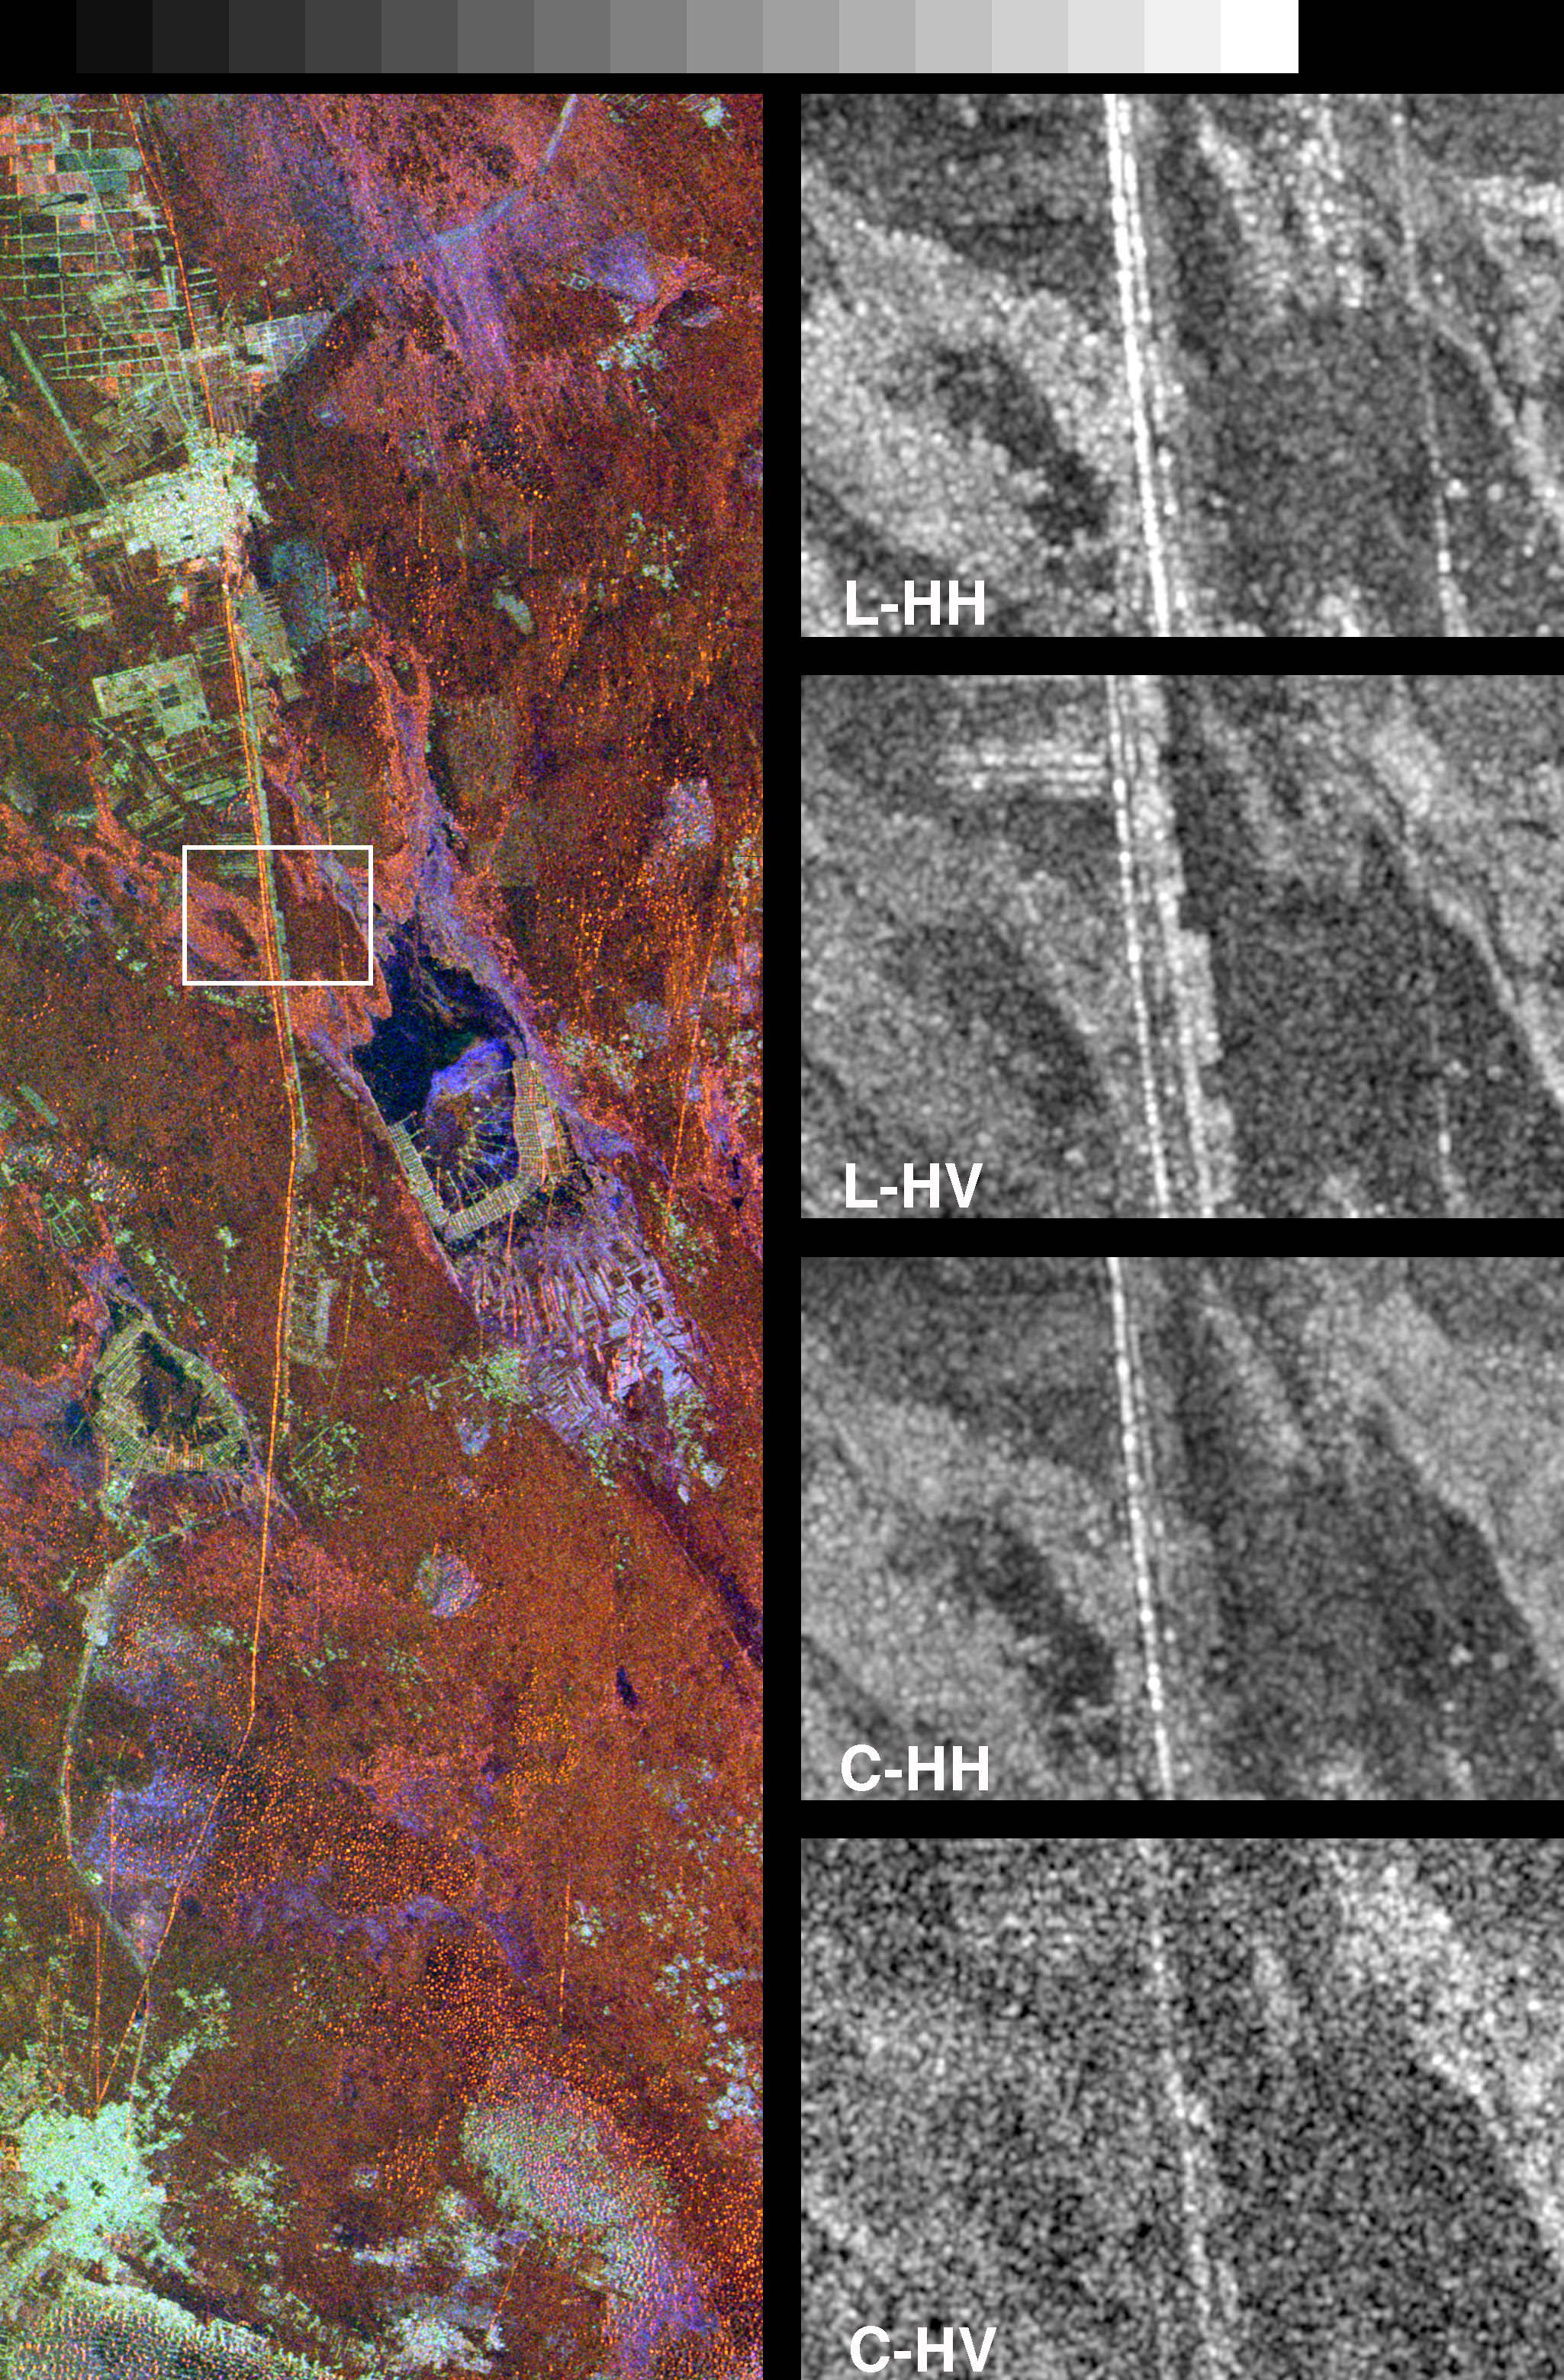

Space Radar Image of Great Wall of China

These spaceborne radar images show a segment of the Great Wall of China in a desert region of north-central China, about 700 kilometers (434 miles) west of Beijing. The wall appears as a thin orange band, running from the top to the bottom of the color image on the left. The black and white images on the right correspond to the area outlined by the box and represent the four radar channels of the Spaceborne Imaging Radar-C (SIR-C). Each channel is sensitive to different aspects of the terrain, including two generations of the Great Wall. The L-band image (24 cm wavelength, horizontally transmitted and horizontally received polarizations) provides the clearest image of the two wall segments. The bright continuous line running from top to bottom in this image is the younger wall, built during the Ming Dynasty about 600 years ago. Immediately to the right of this wall is a bright discontinuous line that is the remnant of an older version of the wall, built during the Sui Dynasty, about 1500 years ago. The two generations of the wall are seen less distinctly in the L-band image (horizontally transmitted, vertically received) and C-band image (6 cm wavelength, horizontally transmitted, horizontally received). Orchards and other trees lining a road parallel to the wall show up as bright rectangles on the these two images because the L and C channels are sensitive to complex vegetation structure. The Ming Dynasty wall is between 5 meters and 8 meters high (16 feet to 26 feet) in these areas. The entire wall is about 3,000 kilometers (1,864 miles) long, but only a 75-kilometer (45.5-mile) long segment is shown in this image. The wall is easily detected from space by radar because its steep, smooth sides provide a prominent surface for reflection of the radar beam. Detection of the remnant Sui Dynasty wall by radar is allowing Chinese researchers to trace the former location of the wall across vast and remote areas. In some areas, the Sui wall is buried by sand that has been blown across the desert.

The images were acquired by the Spaceborne Imaging Radar-C/X-Band Synthetic Aperture Radar (SIR-C/X-SAR) onboard the space shuttle Endeavour on April 10, 1994. The left image is centered at 37.7 degrees north latitude and 107.5 degrees east longitude. North is toward the upper right. The left image shows an area 25 kilometers by 75 kilometers (15.5 miles by 45.5 miles), and the right images show an area 3.1 kilometers by 2.2 kilometers (1.9 miles by 1.4 miles). The colors in the left image are assigned to different frequencies and polarizations of the radar as follows: red is L-band, horizontally transmitted, horizontally received; green is L-band, horizontally transmitted, vertically received; blue is C-band, horizontally transmitted, vertically received. SIR-C/X-SAR, a joint mission of the German, Italian and United States space agencies, is part of NASA’s Mission to Planet Earth program.

Credit: NASA/JPL